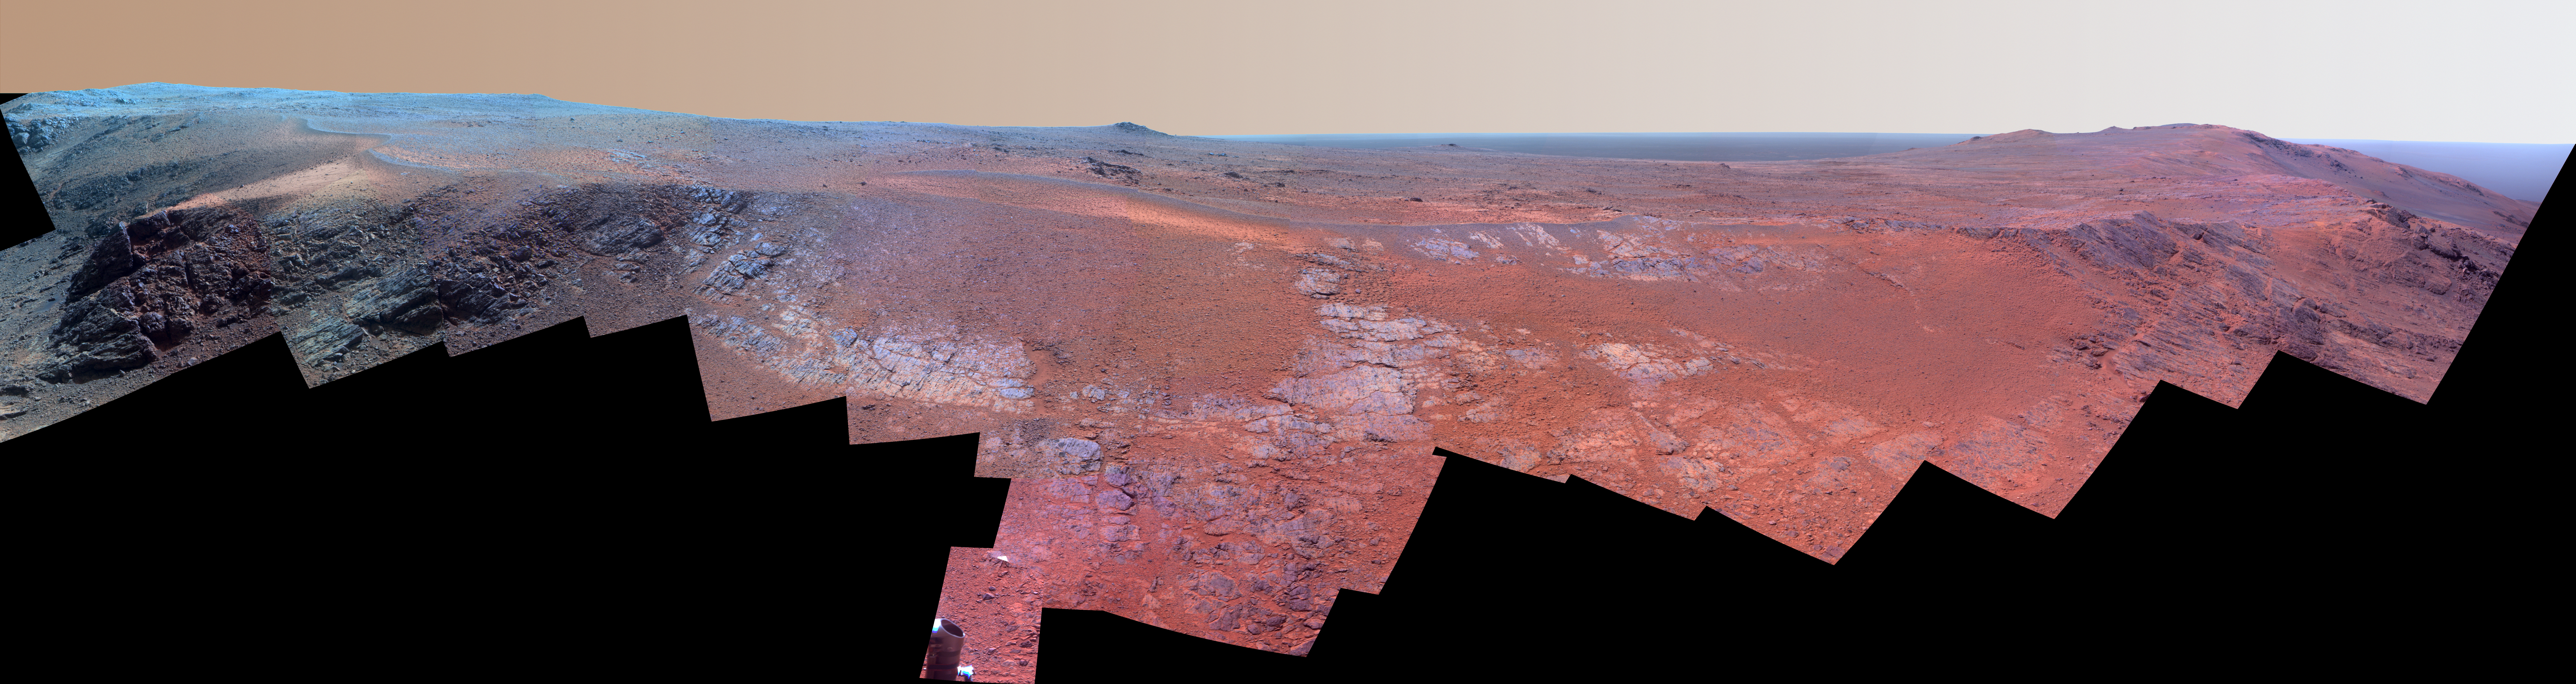

Mars Rover Opportunity’s Panorama of ‘Rocheport’ (Enhanced Color)

A ridge called “Rocheport” on the western rim of Mars’ Endeavour Crater spans this mosaic of images from the panoramic camera (Pancam) on NASA’s Mars Exploration Rover Opportunity. In this version of the scene the landscape is presented in enhanced color to make differences in surface materials more easily visible.

The view extends from south-southeast on the left to north on the right. Rocheport is near the southern end of an Endeavour rim segment called “Cape Tribulation.” The Pancam took the component images for this panorama on Feb. 25, 2017, during the 4,654th Martian day, or sol, of Opportunity’s work on Mars. Opportunity began exploring the western rim of Endeavour Crater in 2011 and reached the north end of Cape Tribulation in 2014.

This ridge bears some grooves on its side, such as between the two dark shoulders angling down near the left edge of the scene. For scale, those shoulders are about 10 to 16 feet (3 to 5 meters) long. The grooves might have been carved long ago by water or ice or wind.

The Rocheport name comes from a riverbank town in Missouri along the route of Lewis and Clark’s “Corps of Discovery” Expedition.

The view merges exposures taken through three of the Pancam’s color filters, centered on wavelengths of 753 nanometers (near-infrared), 535 nanometers (green) and 432 nanometers (violet).

NASA’s Jet Propulsion Laboratory, a division of the California Institute of Technology in Pasadena, manages the Mars Exploration Rover Project for NASA’s Science Mission Directorate, Washington.

For more information about Opportunity, visit http://www.nasa.gov/rovers and http://marsrovers.jpl.nasa.gov.

Photojournal Note: Also available is the full resolution TIFF file PIA21942_full.tif. This file may be too large to view from a browser; it can be downloaded onto your desktop by right-clicking on the previous link and viewed with image viewing software.

Credit: NASA/JPL-Caltech/Cornell Univ./Arizona State Univ.